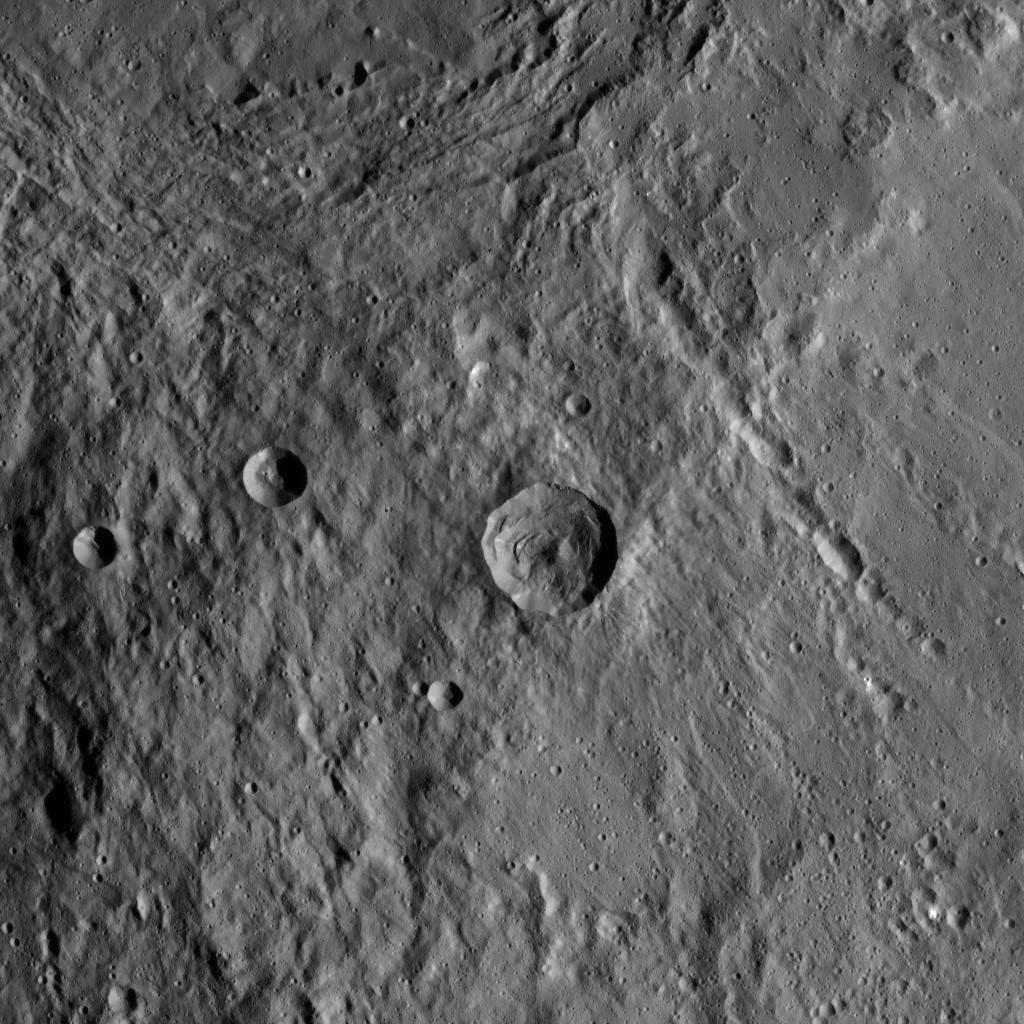

Two Giants Meet

This image of the region between Urvara Crater’s eastern rim and Yalode Crater’s western rim was obtained by NASA’s Dawn spacecraft on May 20, 2018 from an altitude of about 1070 miles (1720 kilometers).

The center of this picture is located at about 54 degrees south in latitude and 272 degrees east in longitude.

Dawn’s mission is managed by JPL for NASA’s Science Mission Directorate in Washington. Dawn is a project of the directorates Discovery Program, managed by NASA’s Marshall Space Flight Center in Huntsville, Alabama. JPL is responsible for overall Dawn mission science. Orbital ATK Inc., in Dulles, Virginia, designed and built the spacecraft. The German Aerospace Center, Max Planck Institute for Solar System Research, Italian Space Agency and Italian National Astrophysical Institute are international partners on the mission team.

Credit: NASA/JPL-Caltech/UCLA/MPS/DLR/IDA